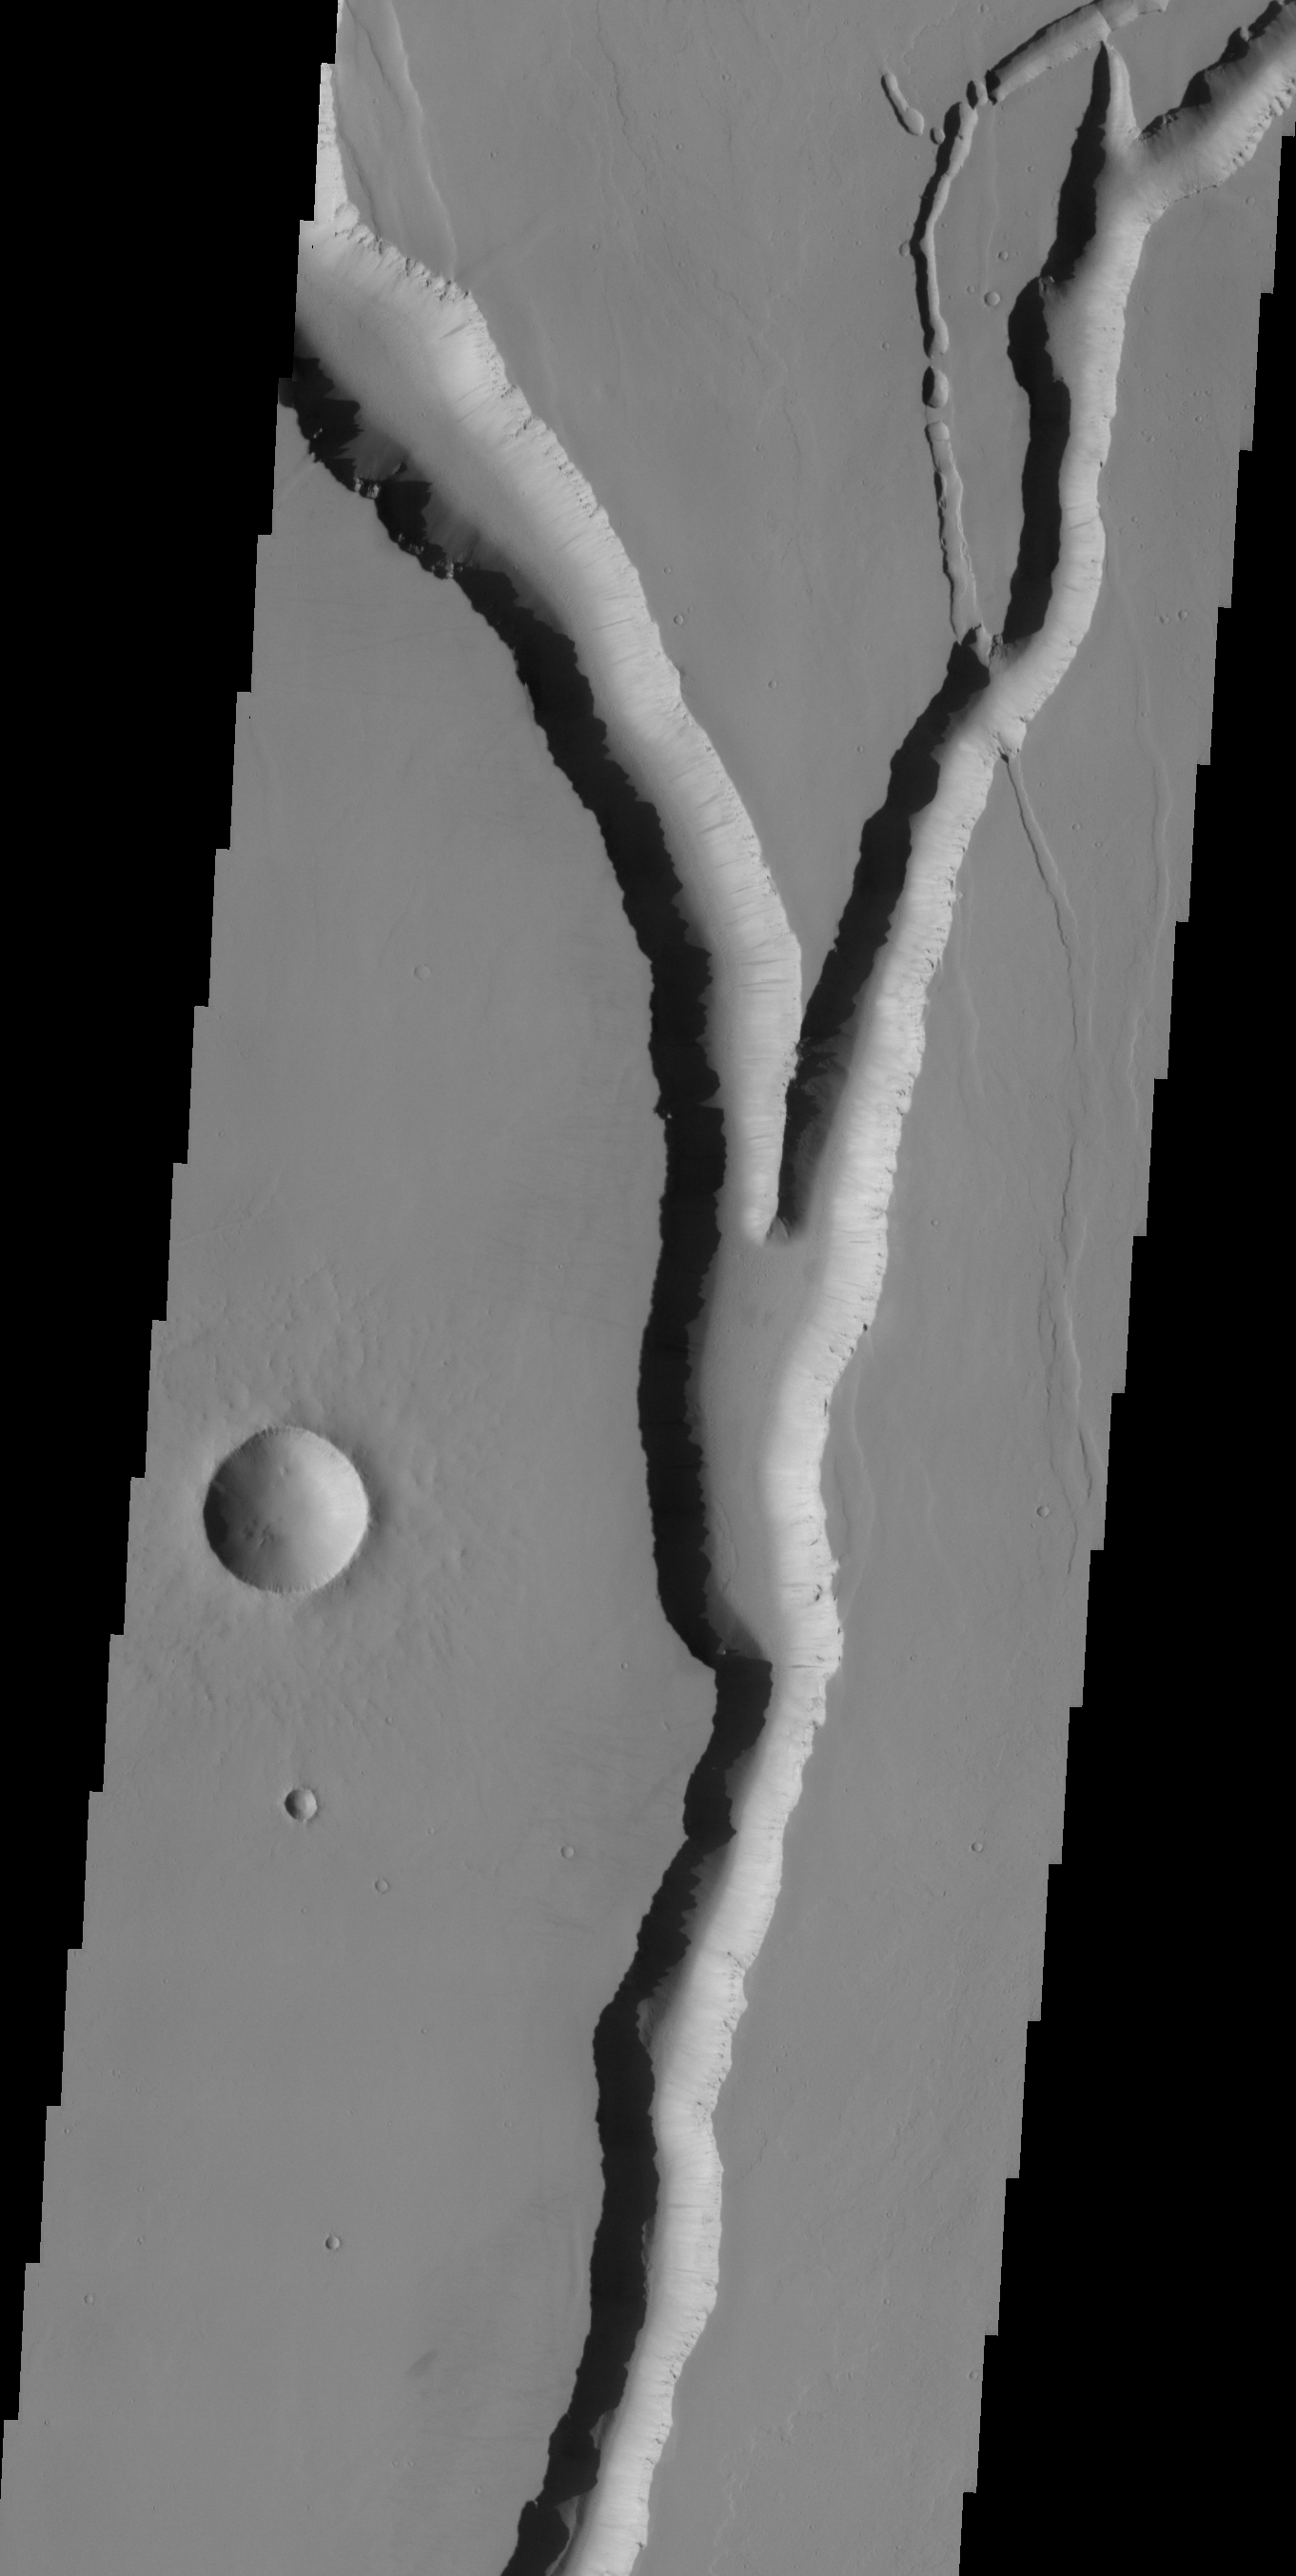

THEMIS Images as Art #2

Released 3 February 2004

Humanity is a very visual species. We rely on our eyes to tell us what is going on in the world around us. Put any image in front of a person and that person will examine the picture looking for anything familiar. Even if the examiner has no idea what he/she is looking at in a picture, he/she will still be able to make a statement about the picture, usually preceded by the words “it looks like…” The image above is part of the surface of Mars, but is presented for its artistic value rather than its scientific value. When first viewed, this image solicited a statement that “it looks like…” something seen in everyday life.

This branching valley with nearby crater brings to mind many calm landscape pictures showing a moonrise behind a tree.

Note: this THEMIS visual image has not been radiometrically nor geometrically calibrated for this preliminary release. An empirical correction has been performed to remove instrumental effects. A linear shift has been applied in the cross-track and down-track direction to approximate spacecraft and planetary motion. Fully calibrated and geometrically projected images will be released through the Planetary Data System in accordance with Project policies at a later time.

NASA’s Jet Propulsion Laboratory manages the 2001 Mars Odyssey mission for NASA’s Office of Space Science, Washington, D.C. The Thermal Emission Imaging System (THEMIS) was developed by Arizona State University, Tempe, in collaboration with Raytheon Santa Barbara Remote Sensing. The THEMIS investigation is led by Dr. Philip Christensen at Arizona State University. Lockheed Martin Astronautics, Denver, is the prime contractor for the Odyssey project, and developed and built the orbiter. Mission operations are conducted jointly from Lockheed Martin and from JPL, a division of the California Institute of Technology in Pasadena.

Credit: NASA/JPL/Arizona State University